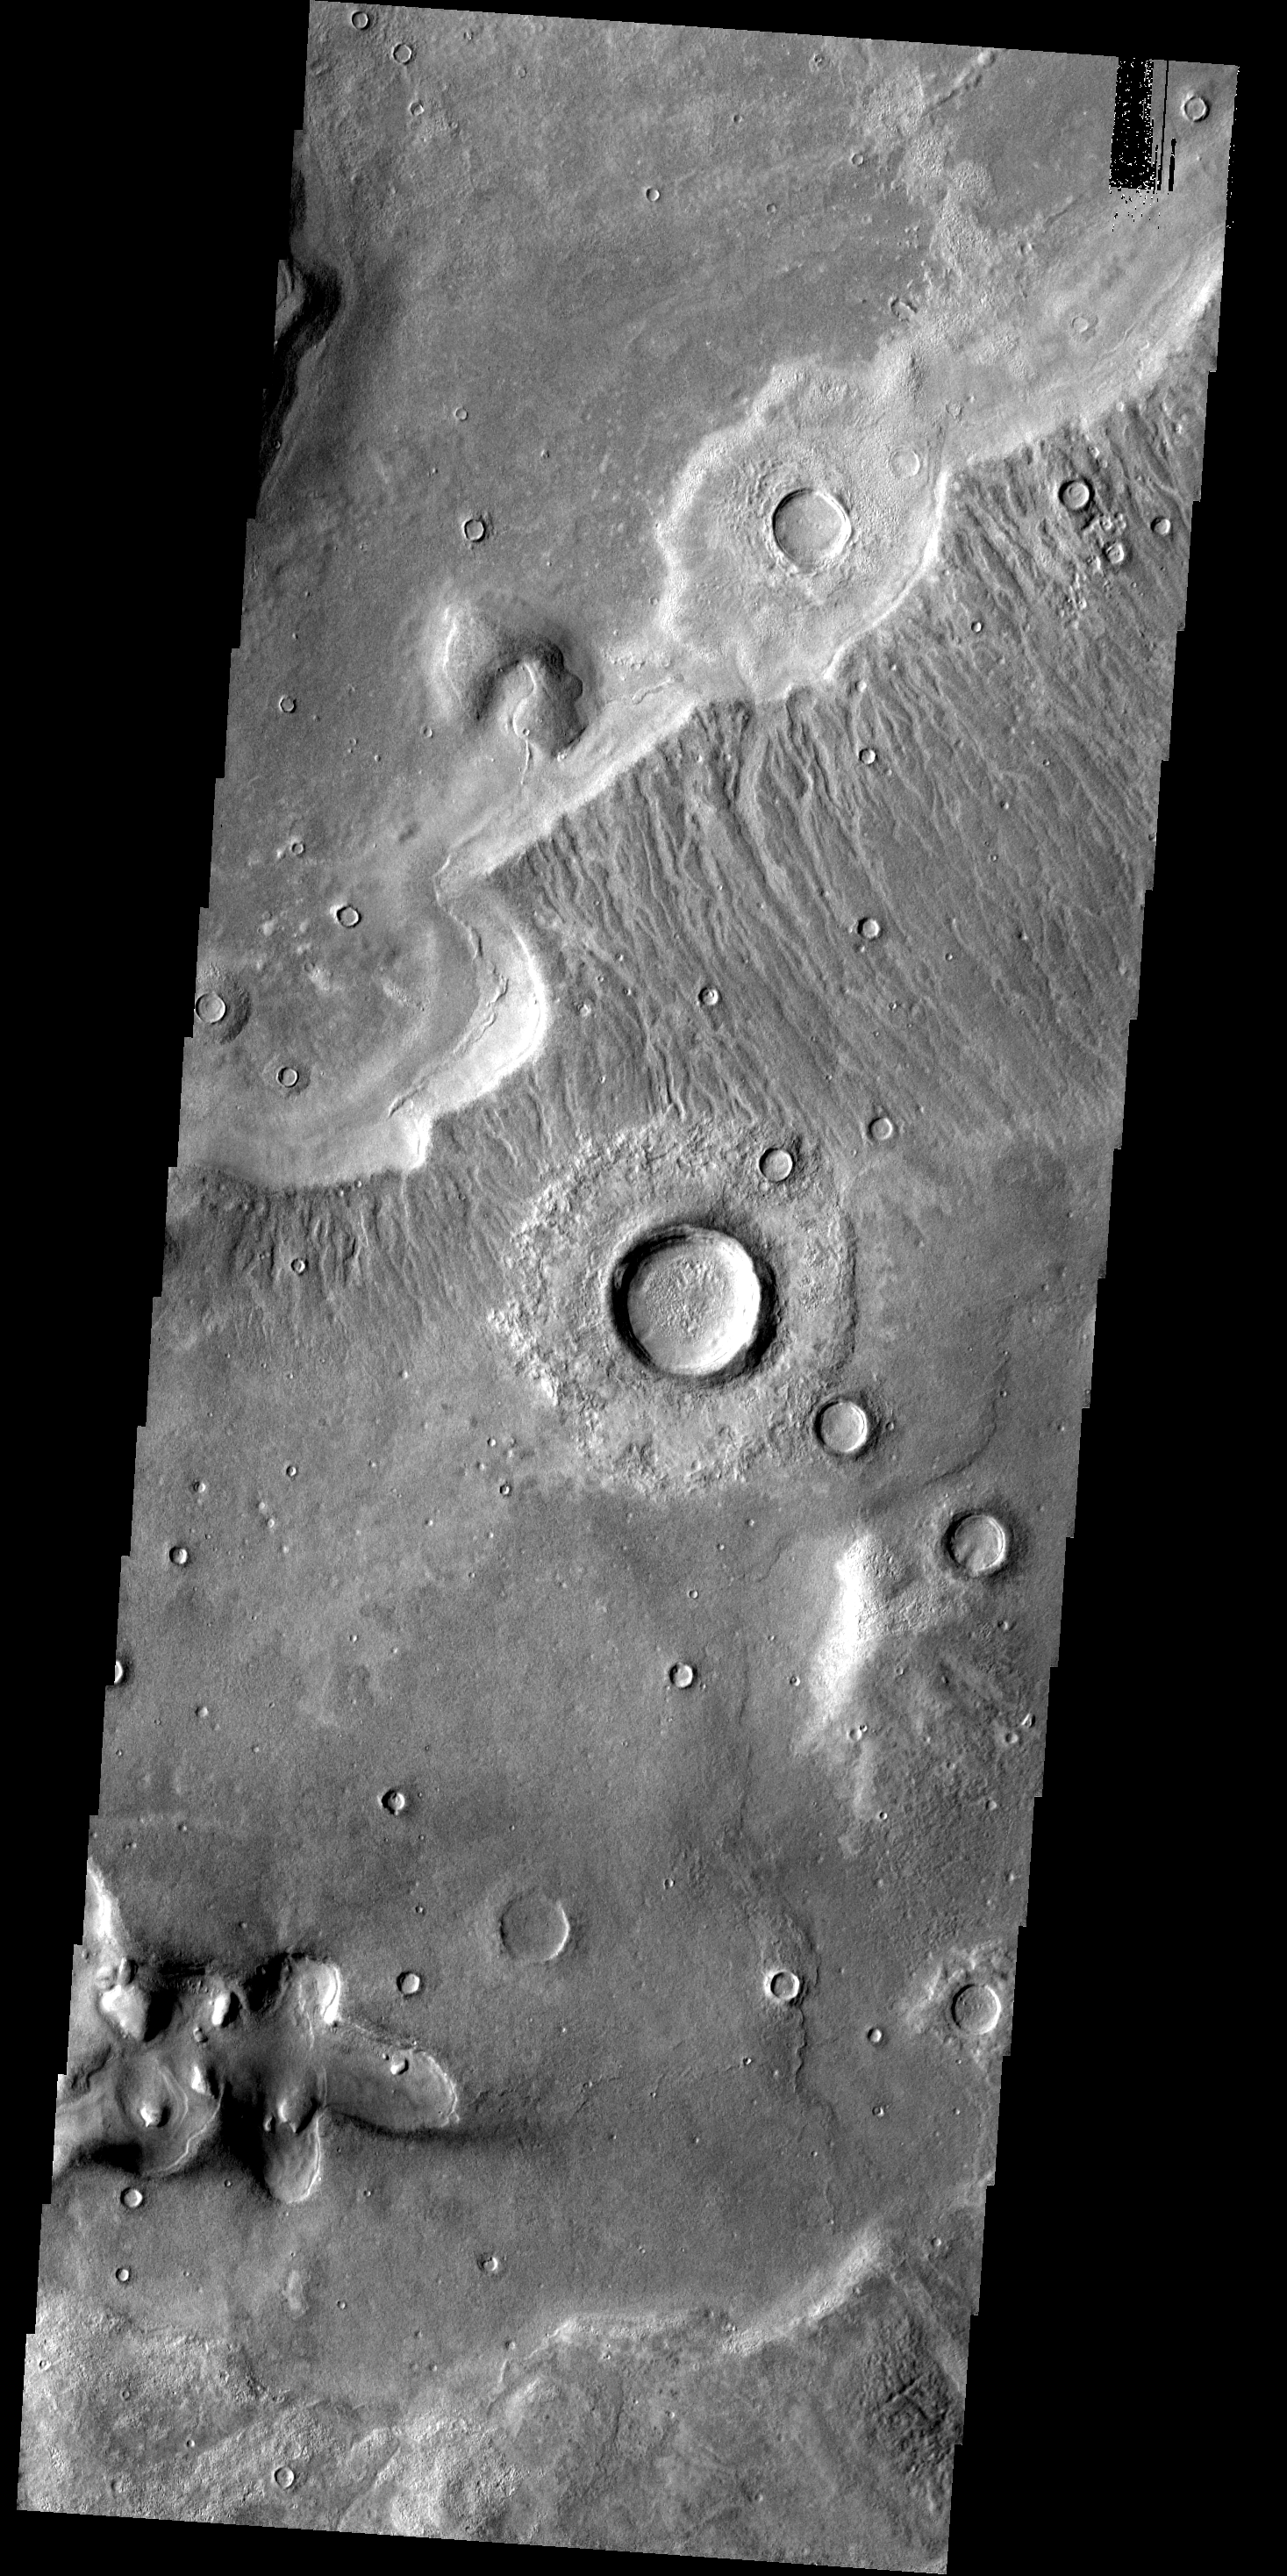

Erosion

This image from the Deuteronilus Mensae region shows an interesting portion of the martian dichotomy. It appears that the crater in the upper part of the image is being re-exposed after burial. The cliff margin with the mulitude of small channels overlies the ejecta of the crater.

Image information: VIS instrument. Latitude 46.3N, Longitude 18.8E. 19 meter/pixel resolution.

Please see the THEMIS Data Citation Note for details on crediting THEMIS images.

Note: this THEMIS visual image has not been radiometrically nor geometrically calibrated for this preliminary release. An empirical correction has been performed to remove instrumental effects. A linear shift has been applied in the cross-track and down-track direction to approximate spacecraft and planetary motion. Fully calibrated and geometrically projected images will be released through the Planetary Data System in accordance with Project policies at a later time.

NASA’s Jet Propulsion Laboratory manages the 2001 Mars Odyssey mission for NASA’s Office of Space Science, Washington, D.C. The Thermal Emission Imaging System (THEMIS) was developed by Arizona State University, Tempe, in collaboration with Raytheon Santa Barbara Remote Sensing. The THEMIS investigation is led by Dr. Philip Christensen at Arizona State University. Lockheed Martin Astronautics, Denver, is the prime contractor for the Odyssey project, and developed and built the orbiter. Mission operations are conducted jointly from Lockheed Martin and from JPL, a division of the California Institute of Technology in Pasadena.

Credit: NASA/JPL/ASU